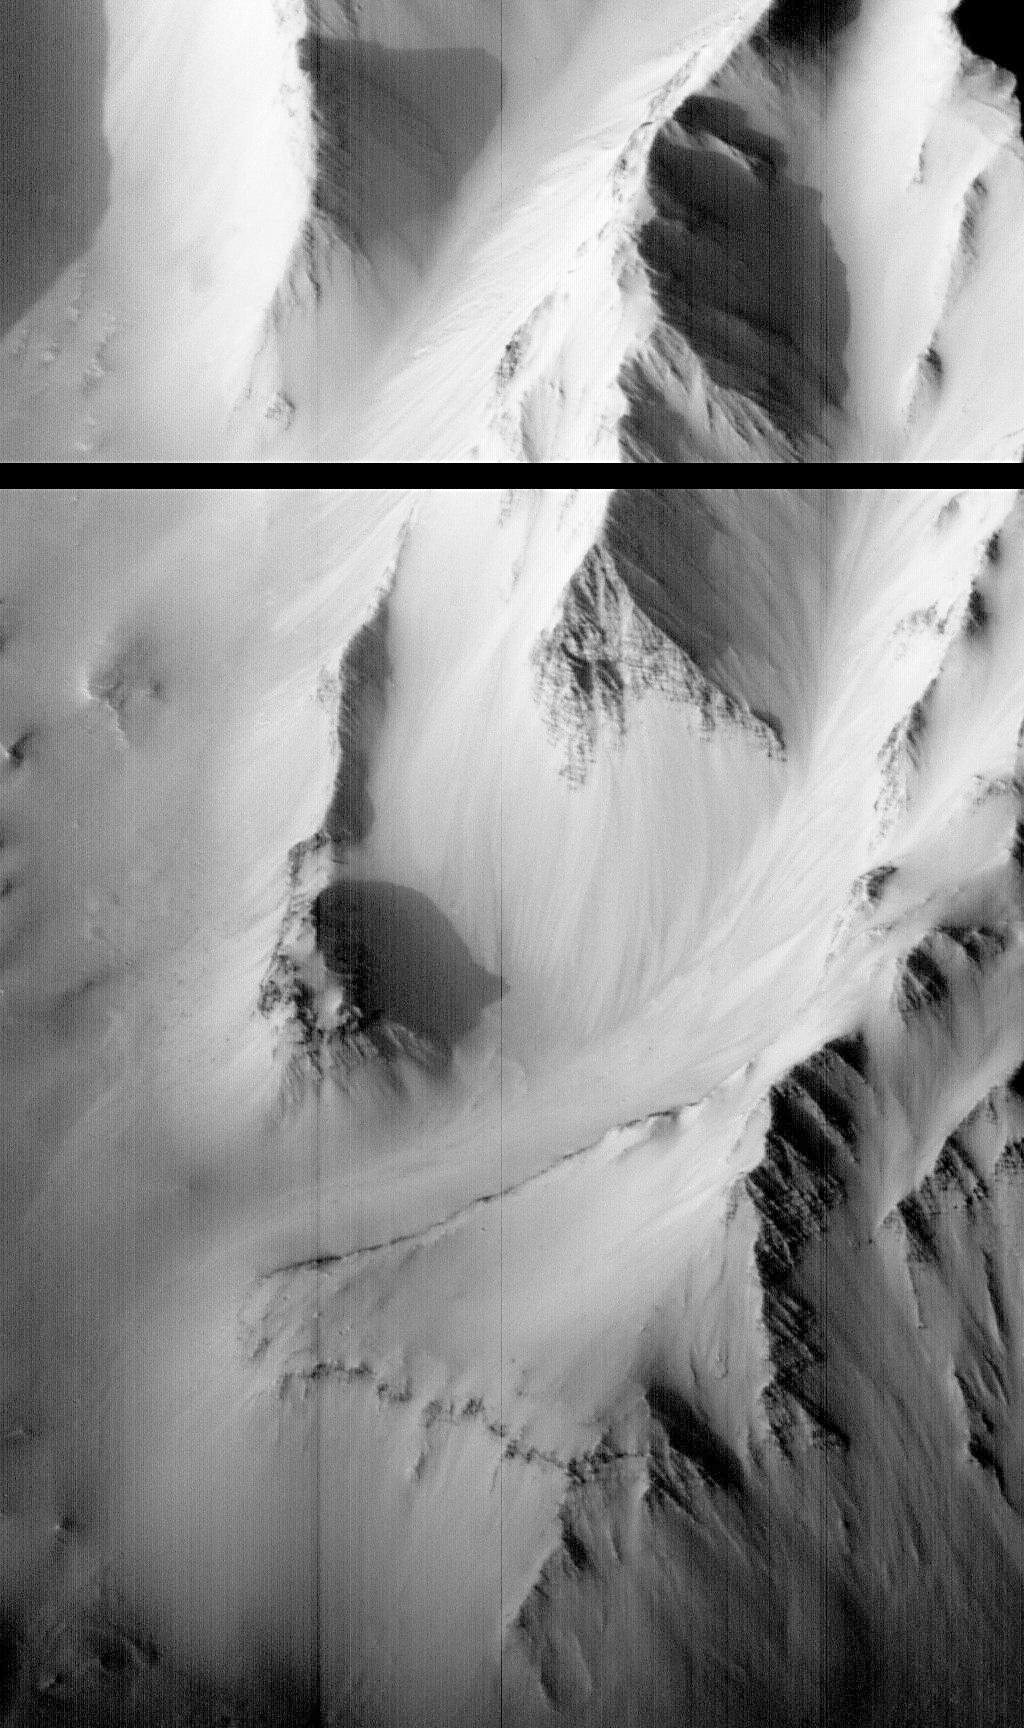

Western Tithonium Chasma/Ius Chasma, Valles Marineris – High Resolution Image

Most remarkable about this MOC image is the discovery of light and dark layers in the rock outcrops of the canyon walls. In the notable, triangular mountain face (at center), some 80 layers, typically alternating in brightness and varying in thickness from 5 to 50 meters (16 to 160 feet), are clearly visible. This shear mountain cliff, over 1000 m (3200 ft) tall, is only one of several outcrops that, together, indicate layering almost the entire depth of the canyon.

This type of bedrock layering has never been seen before in Valles Marineris. It calls into question common views about the upper crust of Mars, for example, that there is a deep layer of rubble underlying most of the martian surface, and argues for a much more complex early history for the planet.

Launched on November 7, 1996, Mars Global Surveyor entered Mars orbit on Thursday, September 11, 1997. The original mission plan called for using friction with the planet’s atmosphere to reduce the orbital energy, leading to a two-year mapping mission from close, circular orbit (beginning in March 1998). Owing to difficulties with one of the two solar panels, aerobraking was suspended in mid-October and resumed in November 8. Many of the original objectives of the mission, and in particular those of the camera, are likely to be accomplished as the mission progresses.

Malin Space Science Systems and the California Institute of Technology built the MOC using spare hardware from the Mars Observer mission. MSSS operates the camera from its facilities in San Diego, CA. The Jet Propulsion Laboratory’s Mars Surveyor Operations Project operates the Mars Global Surveyor spacecraft with its industrial partner, Lockheed Martin Astronautics, from facilities in Pasadena, CA and Denver, CO.

Credit: NASA/JPL/Malin Space Science Systems